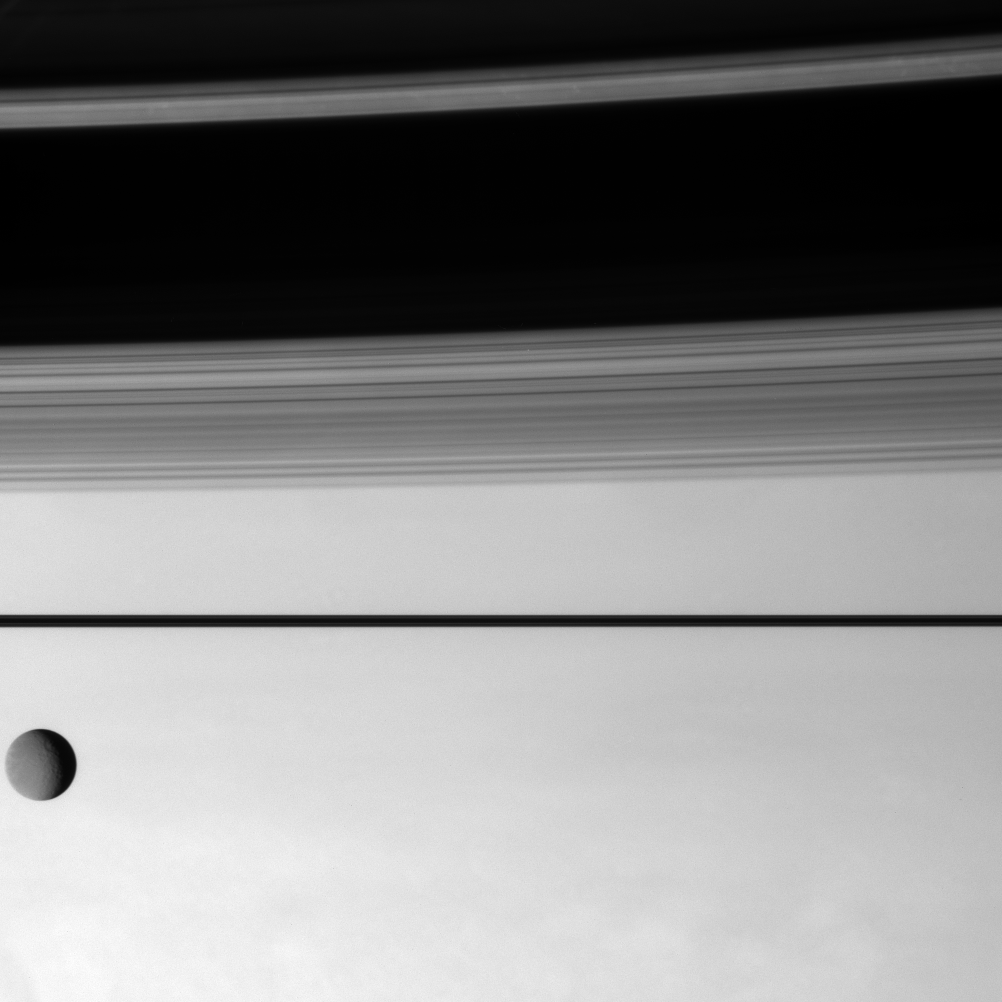

Icy Interloper

Rhea enters the Cassini spacecraft’s field of view and glides lazily across the scene as the spacecraft observes Saturn’s restless atmosphere.

Rhea is 1,528 kilometers (949 miles) across.

This view looks toward the unilluminated side of the rings from less than a degree above the ringplane. The rings form a dark line across center and cast shadows onto the northern half of this view. The A ring and B ring cast the darker shadows compared to the C ring and the Cassini division, which are less dense.

The image was taken with the Cassini spacecraft narrow-angle camera on Aug. 13, 2007 using a spectral filter sensitive to wavelengths of infrared light centered at 750 nanometers. The view was obtained at a distance of approximately 4.1 million kilometers (2.5 million miles) from Saturn. Image scale is 24 kilometers (15 miles) per pixel on Saturn and 21 kilometers (13 miles) per pixel on Rhea.

The Cassini-Huygens mission is a cooperative project of NASA, the European Space Agency and the Italian Space Agency. The Jet Propulsion Laboratory, a division of the California Institute of Technology in Pasadena, manages the mission for NASA’s Science Mission Directorate, Washington, D.C. The Cassini orbiter and its two onboard cameras were designed, developed and assembled at JPL. The imaging operations center is based at the Space Science Institute in Boulder, Colo.

Credit: NASA/JPL/Space Science Institute